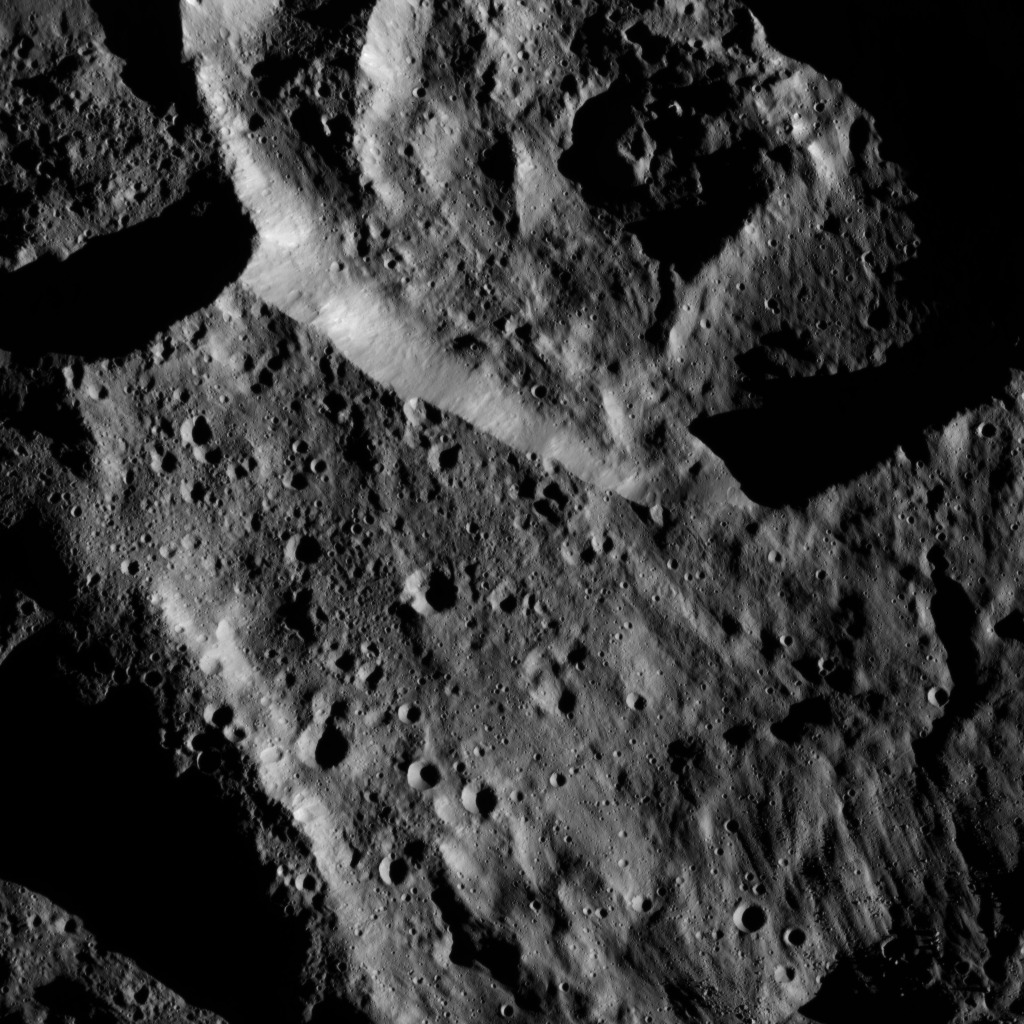

Dawn LAMO Image 191

This image from NASA’s Dawn spacecraft shows an area within the large crater Mondamin (78 miles, 126 kilometers wide) on Ceres. The image is centered at 67 degrees south latitude, 348 degrees east longitude.

Dawn took this image on June 6, 2016, from its low-altitude mapping orbit, at a distance of about 240 miles (385 kilometers) above the surface. The image resolution is 120 feet (35 meters) per pixel.

Dawn’s mission is managed by JPL for NASA’s Science Mission Directorate in Washington. Dawn is a project of the directorate’s Discovery Program, managed by NASA’s Marshall Space Flight Center in Huntsville, Alabama. UCLA is responsible for overall Dawn mission science. Orbital ATK, Inc., in Dulles, Virginia, designed and built the spacecraft. The German Aerospace Center, the Max Planck Institute for Solar System Research, the Italian Space Agency and the Italian National Astrophysical Institute are international partners on the mission team.

Credit: NASA/JPL-Caltech/UCLA/MPS/DLR/IDA